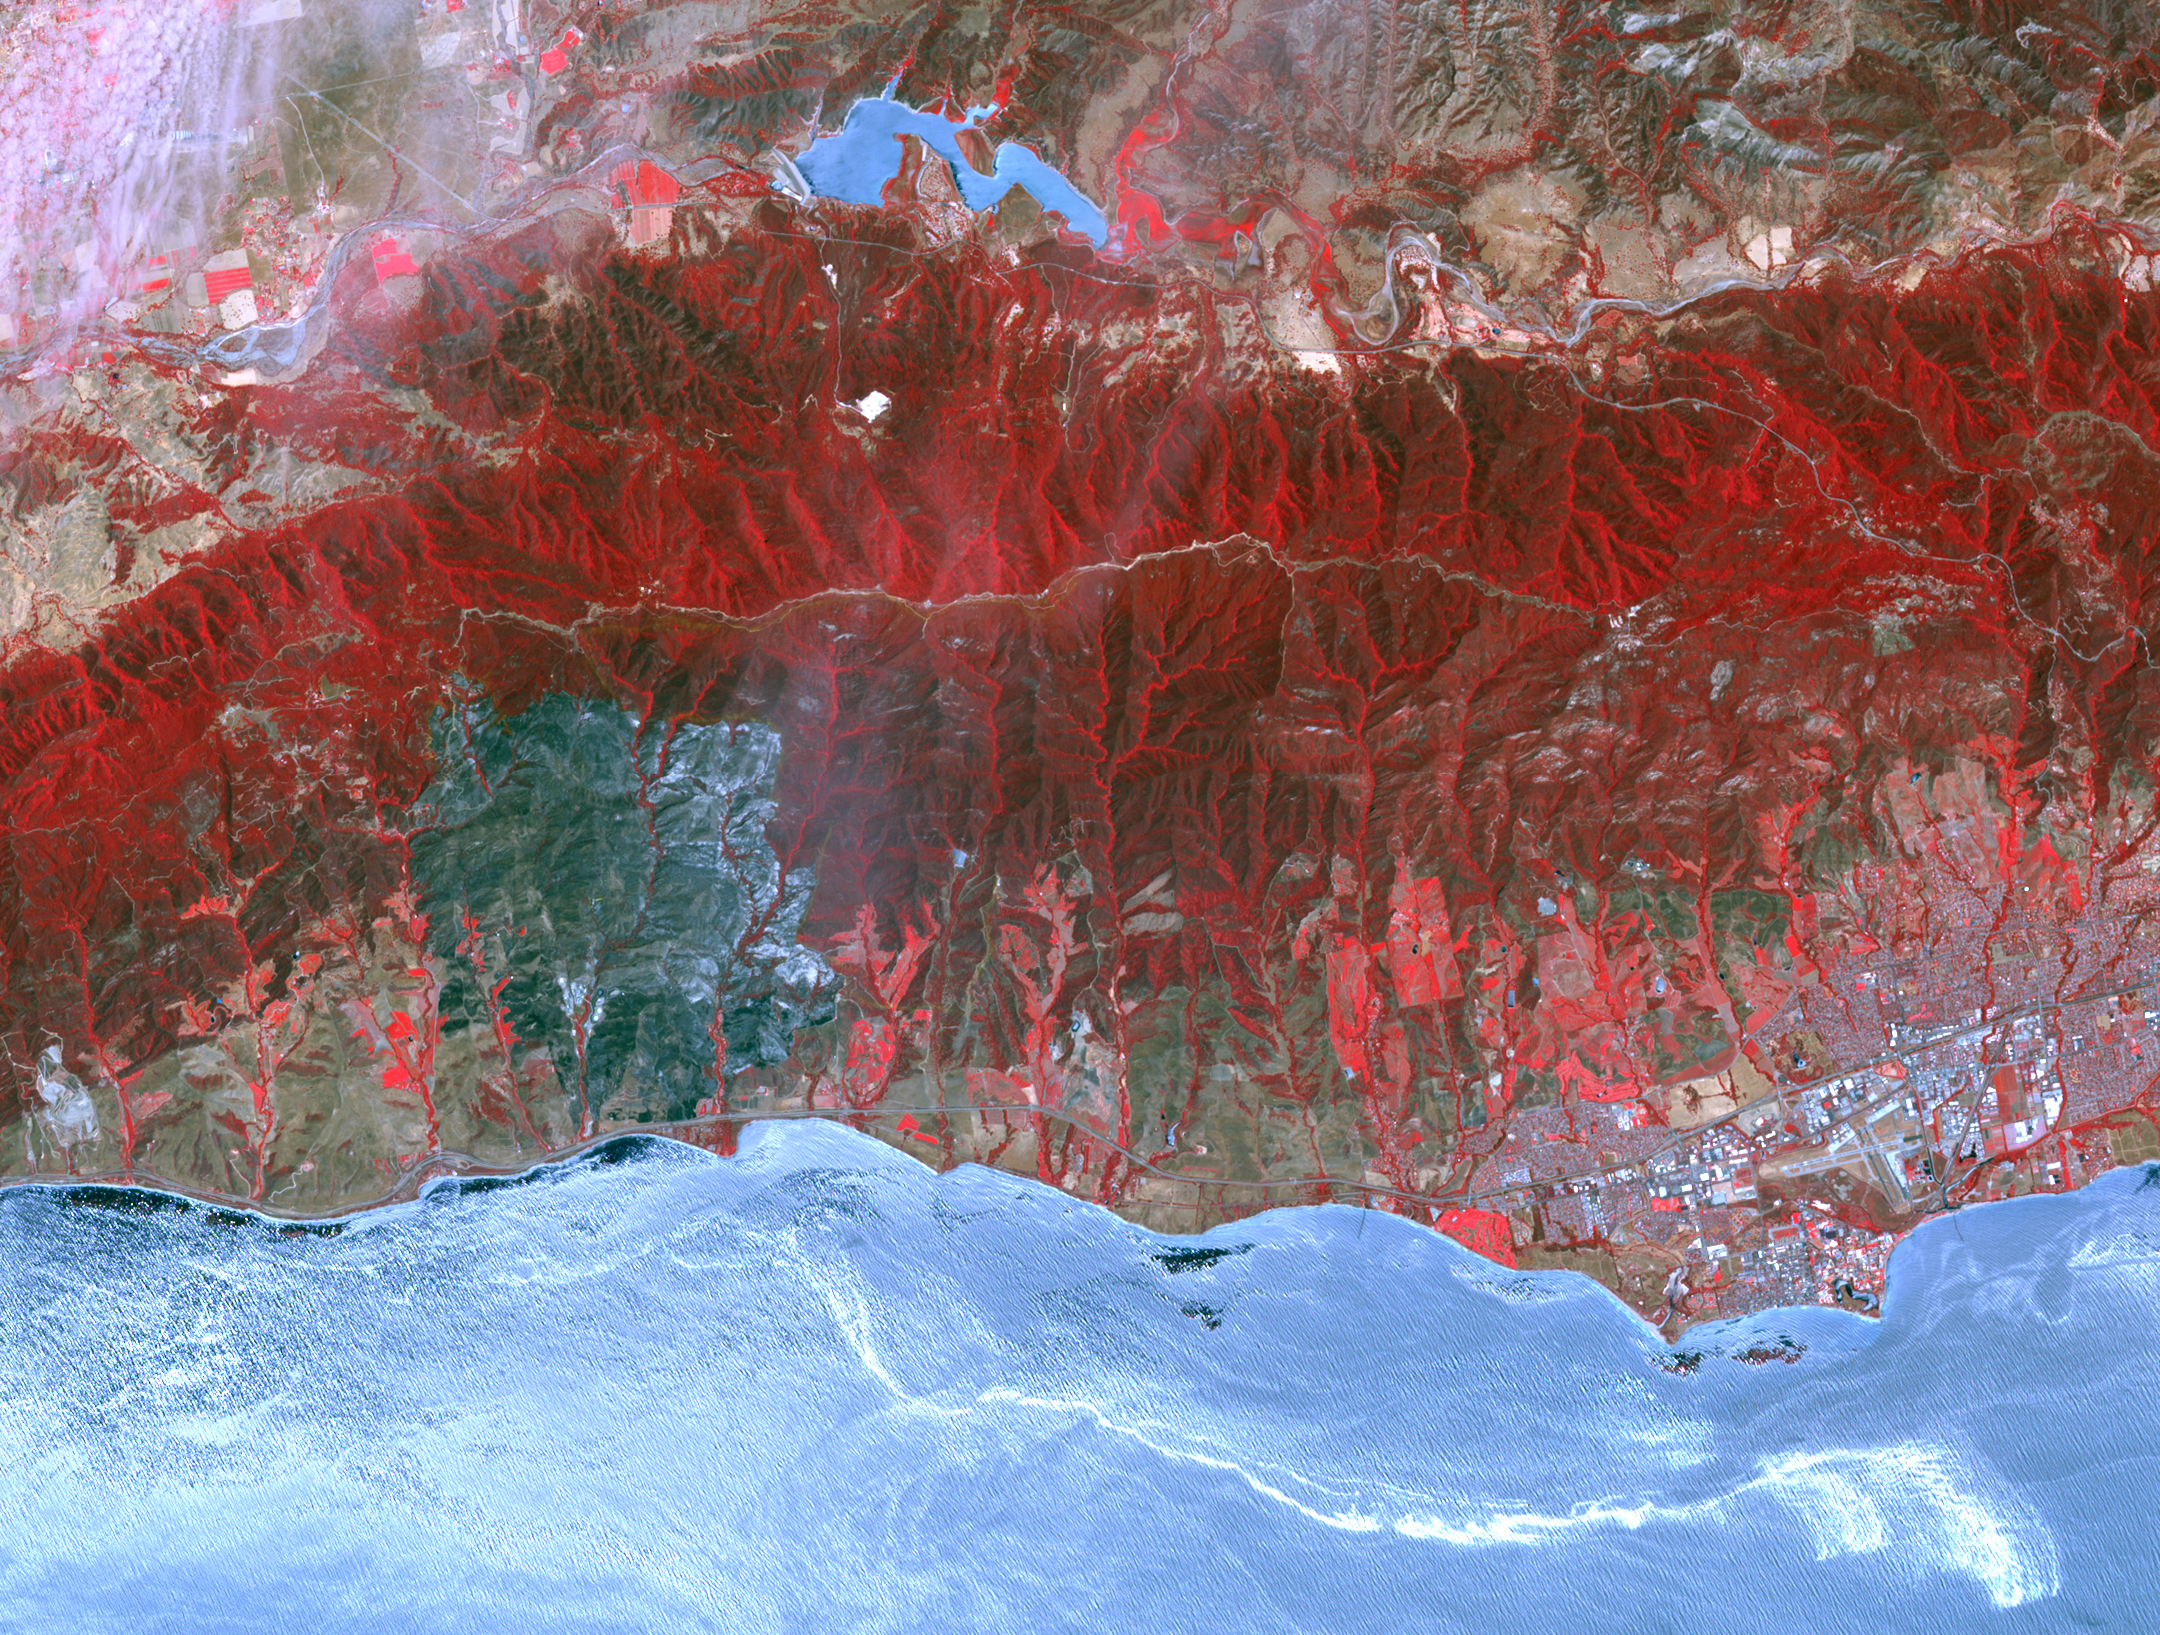

Major Wildfire Near Santa Barbara seen by NASA Spacecraft

The Sherpa fire in Santa Barbara County, CA has burned over 12 square miles since it started on June 15. Smoke from the fire reached Los Angeles on the weekend. The fire caused closures of US Highway 101, one of the main routes between southern and northern California. The image was acquired June 19, 2016, covers an area of 25 by 30 kilometers, and is located at 34.4 degrees north, 119.8 degrees west.

With its 14 spectral bands from the visible to the thermal infrared wavelength region and its high spatial resolution of 15 to 90 meters (about 50 to 300 feet), ASTER images Earth to map and monitor the changing surface of our planet. ASTER is one of five Earth-observing instruments launched Dec. 18, 1999, on Terra. The instrument was built by Japan’s Ministry of Economy, Trade and Industry. A joint U.S./Japan science team is responsible for validation and calibration of the instrument and data products.

The broad spectral coverage and high spectral resolution of ASTER provides scientists in numerous disciplines with critical information for surface mapping and monitoring of dynamic conditions and temporal change. Example applications are: monitoring glacial advances and retreats; monitoring potentially active volcanoes; identifying crop stress; determining cloud morphology and physical properties; wetlands evaluation; thermal pollution monitoring; coral reef degradation; surface temperature mapping of soils and geology; and measuring surface heat balance.

The U.S. science team is located at NASA’s Jet Propulsion Laboratory, Pasadena, Calif. The Terra mission is part of NASA’s Science Mission Directorate, Washington, D.C.

Credit: NASA/GSFC/METI/ERSDAC/JAROS, and U.S./Japan ASTER Science Team